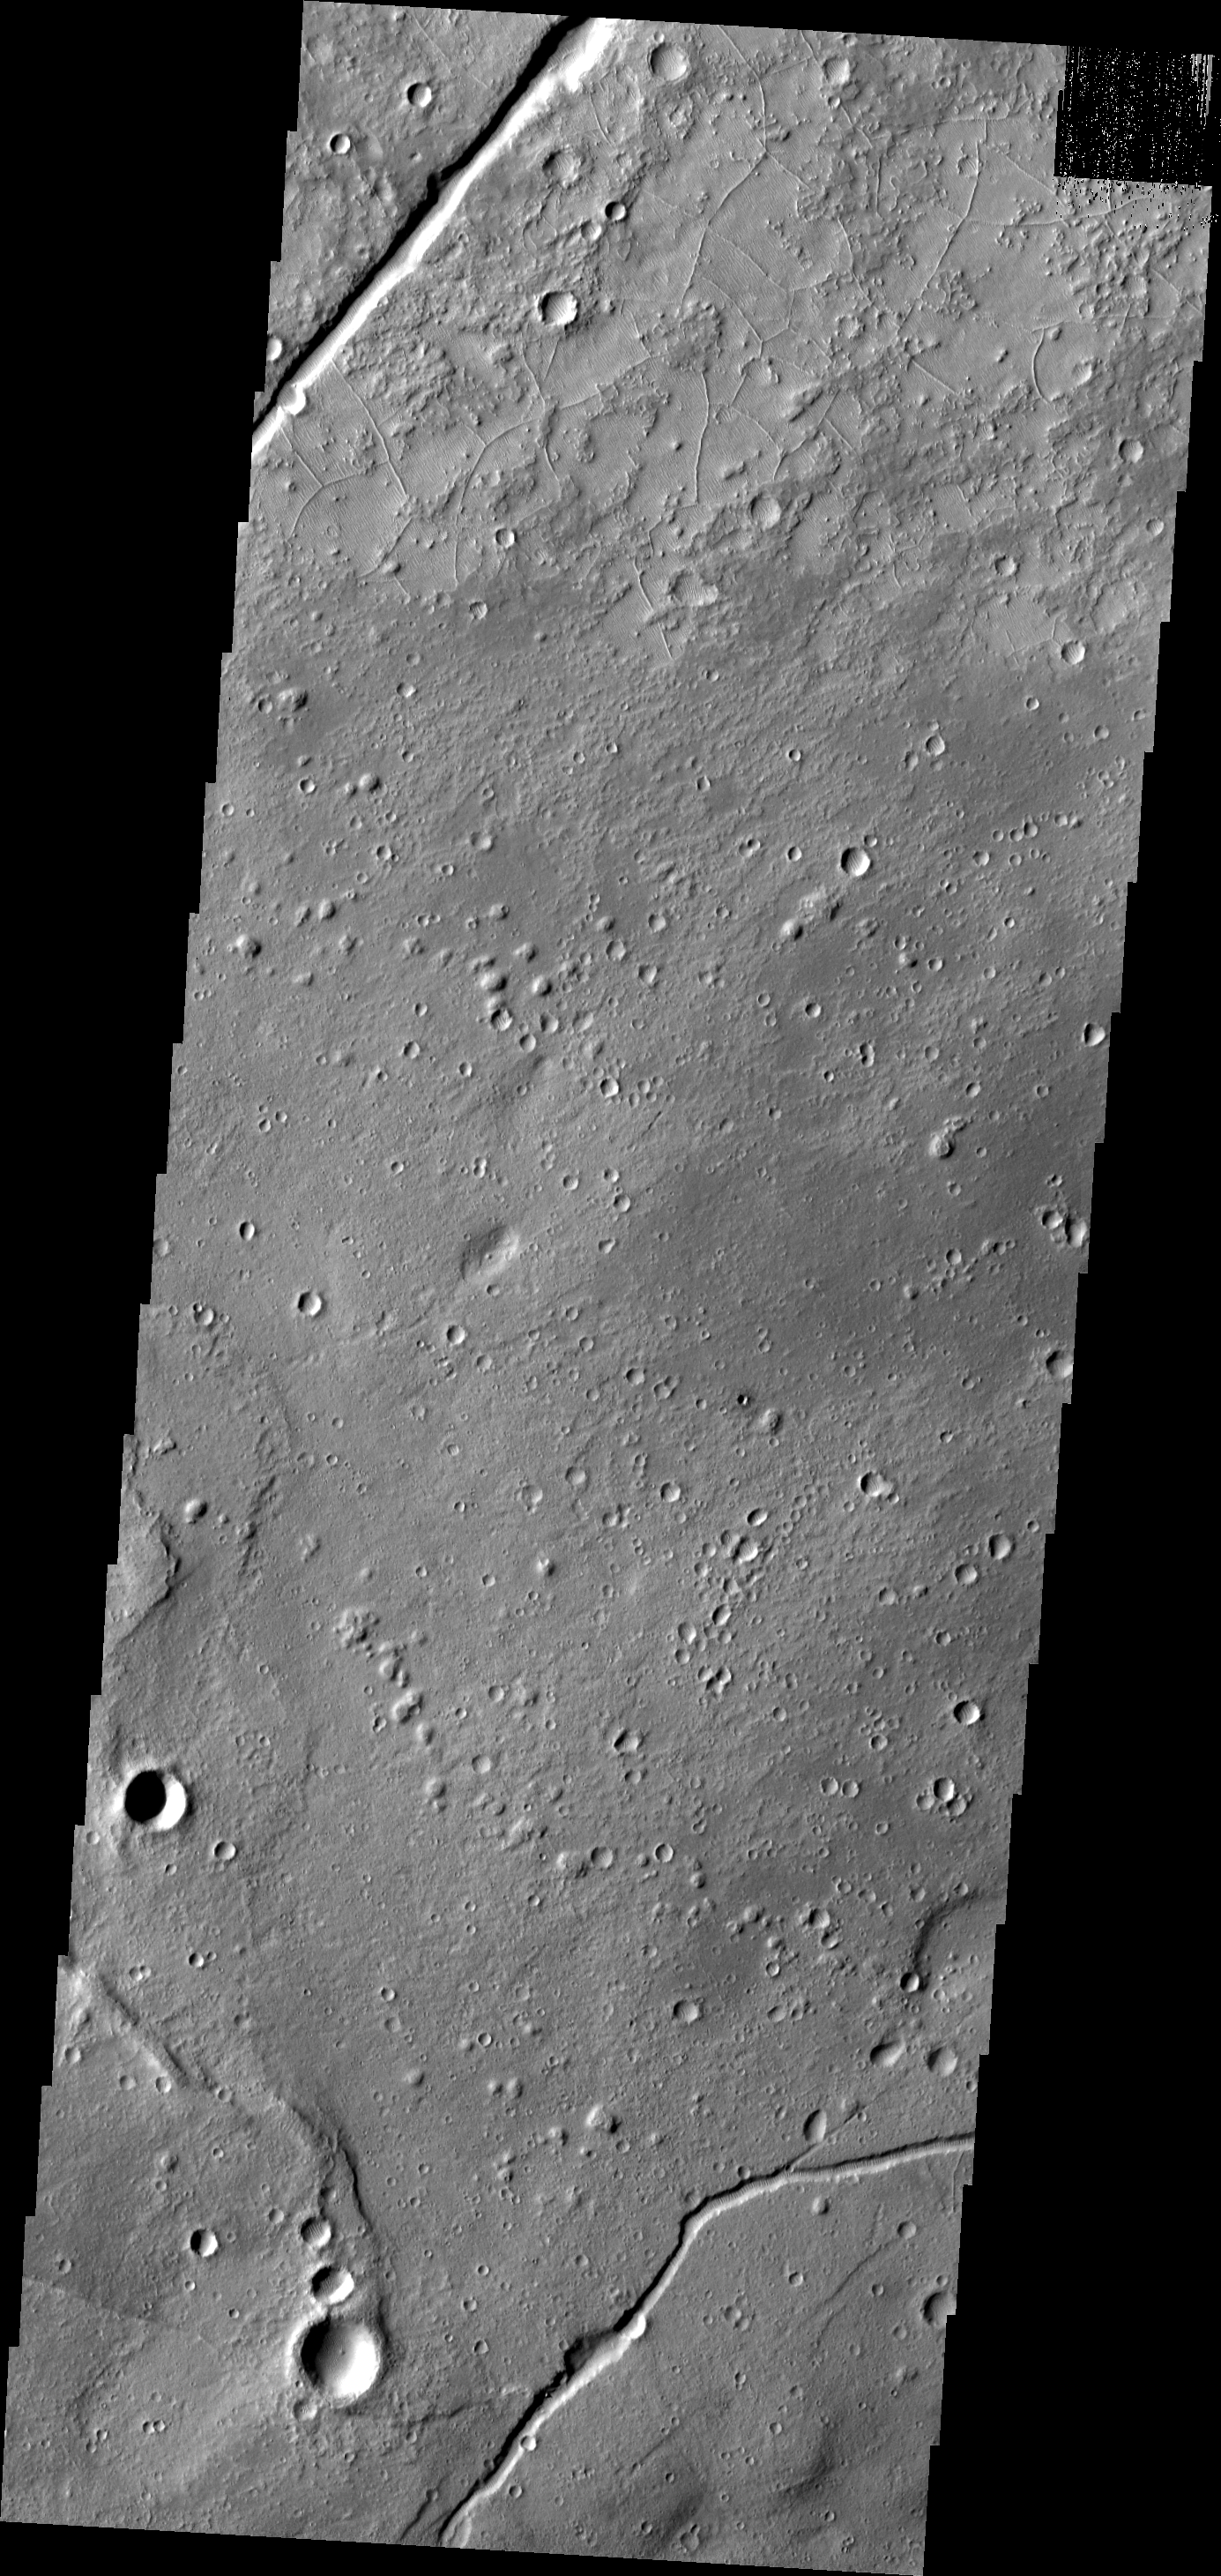

Tempe Terra

This VIS image shows part of Tempe Terra. The small, linear ridges at the top of the image are most likely exposed by erosion.

Image information: VIS instrument. Latitude 35.6N, Longitude 295.5E. 19 meter/pixel resolution.

Please see the THEMIS Data Citation Note for details on crediting THEMIS images.

Note: this THEMIS visual image has not been radiometrically nor geometrically calibrated for this preliminary release. An empirical correction has been performed to remove instrumental effects. A linear shift has been applied in the cross-track and down-track direction to approximate spacecraft and planetary motion. Fully calibrated and geometrically projected images will be released through the Planetary Data System in accordance with Project policies at a later time.

NASA’s Jet Propulsion Laboratory manages the 2001 Mars Odyssey mission for NASA’s Office of Space Science, Washington, D.C. The Thermal Emission Imaging System (THEMIS) was developed by Arizona State University, Tempe, in collaboration with Raytheon Santa Barbara Remote Sensing. The THEMIS investigation is led by Dr. Philip Christensen at Arizona State University. Lockheed Martin Astronautics, Denver, is the prime contractor for the Odyssey project, and developed and built the orbiter. Mission operations are conducted jointly from Lockheed Martin and from JPL, a division of the California Institute of Technology in Pasadena.

Credit: NASA/JPL/ASU